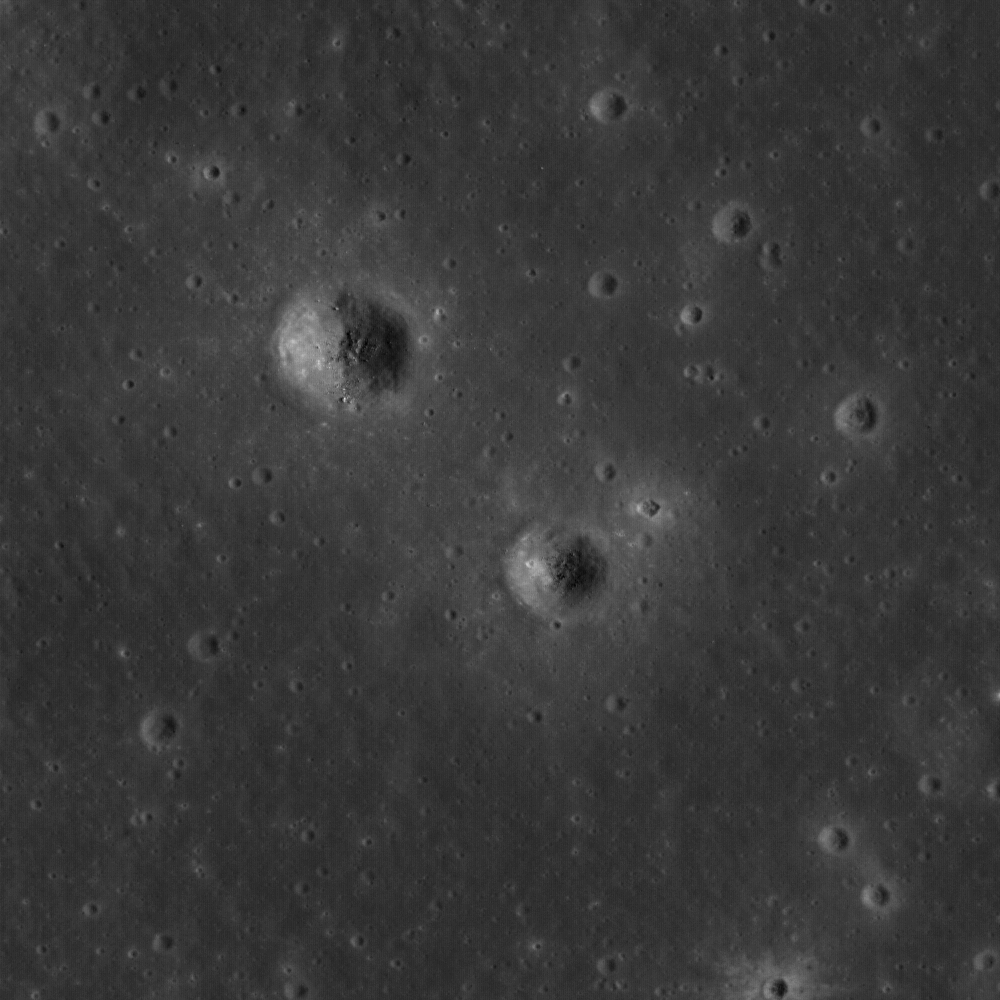

Window to the Farside Mantle

Ejecta from small craters reveal ancient buried mare to the northeast of Dewar crater, near the center of a Constellation region of interest. Image width is 570 meters or 623 yards.

NASA’s Goddard Space Flight Center built and manages the mission for the Exploration Systems Mission Directorate at NASA Headquarters in Washington. The Lunar Reconnaissance Orbiter Camera was designed to acquire data for landing site certification and to conduct polar illumination studies and global mapping. Operated by Arizona State University, LROC consists of a pair of narrow-angle cameras (NAC) and a single wide-angle camera (WAC). The mission is expected to return over 70 terabytes of image data.

Credit: NASA/GSFC/Arizona State University